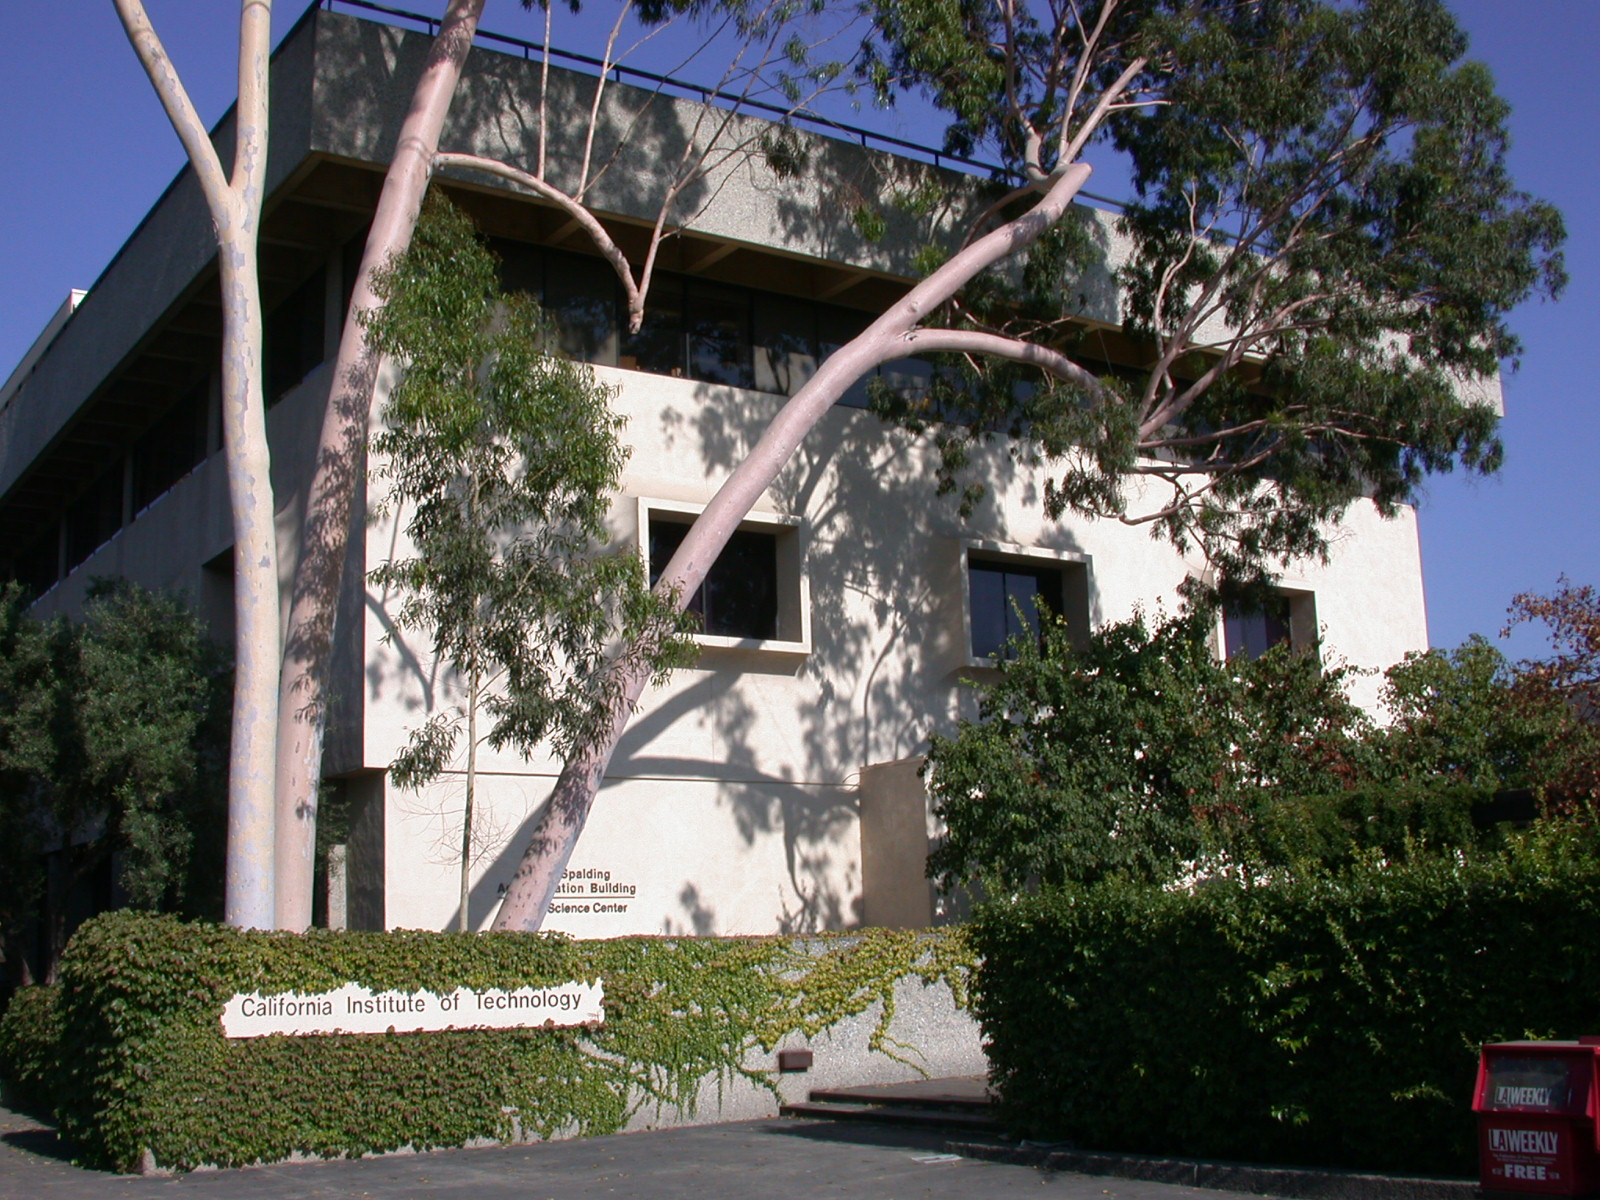

Spitzer Science Center

Credit: NASA/JPL-Caltech/J. Keller (SSC)